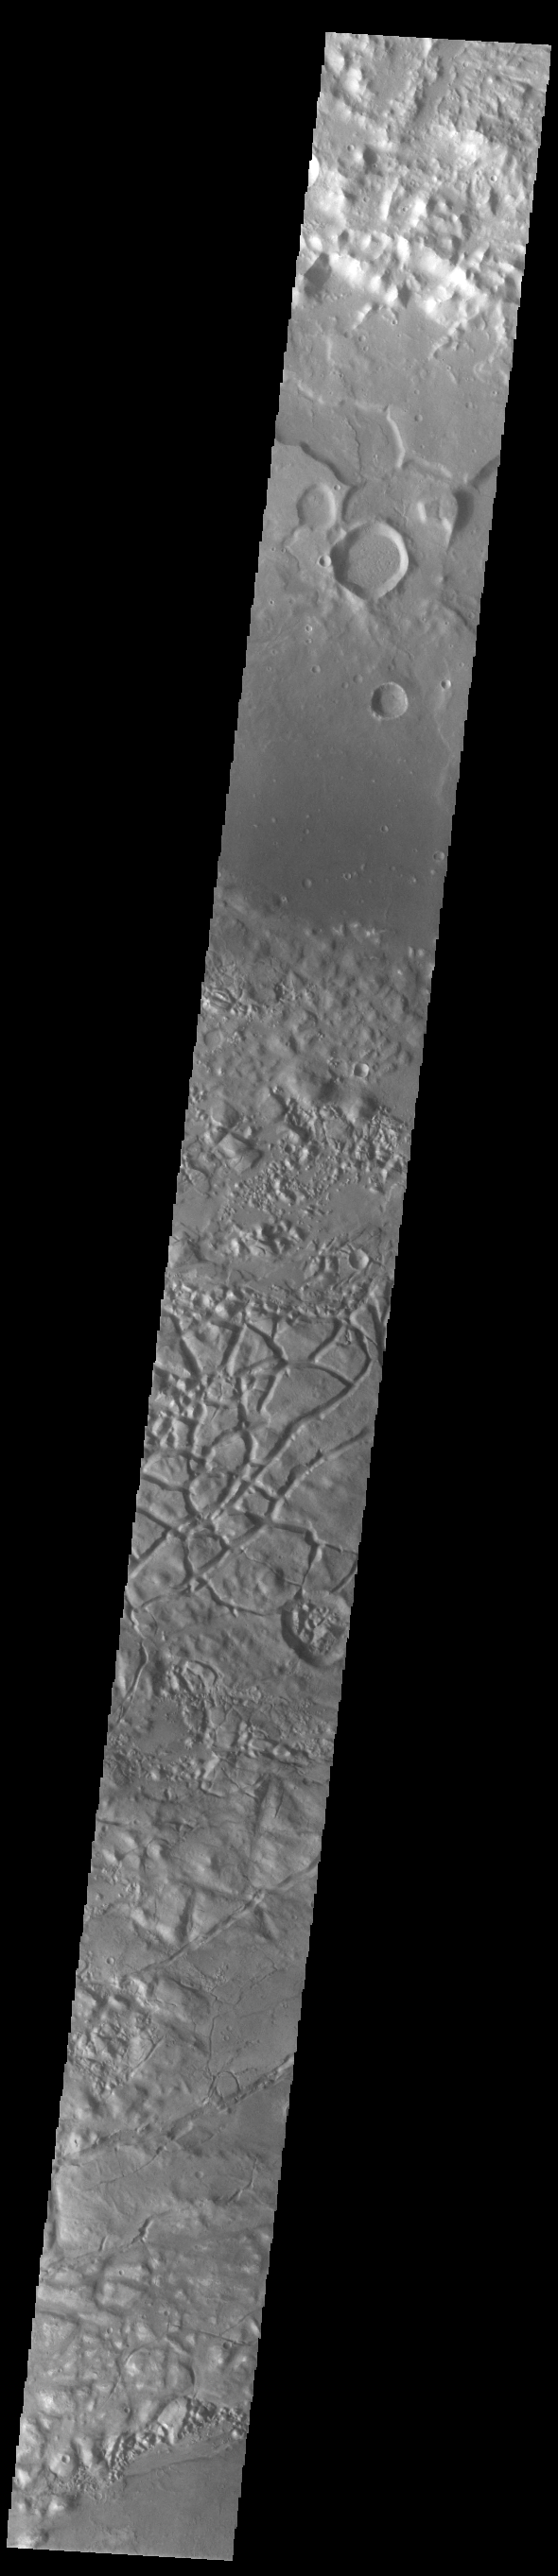

Gorgonum Chaos

This VIS image shows part of Gorgonum Chaos. Chaos terrain is typified by regions of blocky, often steep sided, mesas interspersed with deep valleys. With time and erosion the valleys widen and the mesas become smaller. Chaotic regions form when groundwater escapes to the surface, undermining it and causing the ground to collapse. The linear depressions at the bottom of the image are part of Sirenum Fossae. Gorgonum Chaos is located in Terra Sirenum.

Credit: NASA/JPL-Caltech/ASU